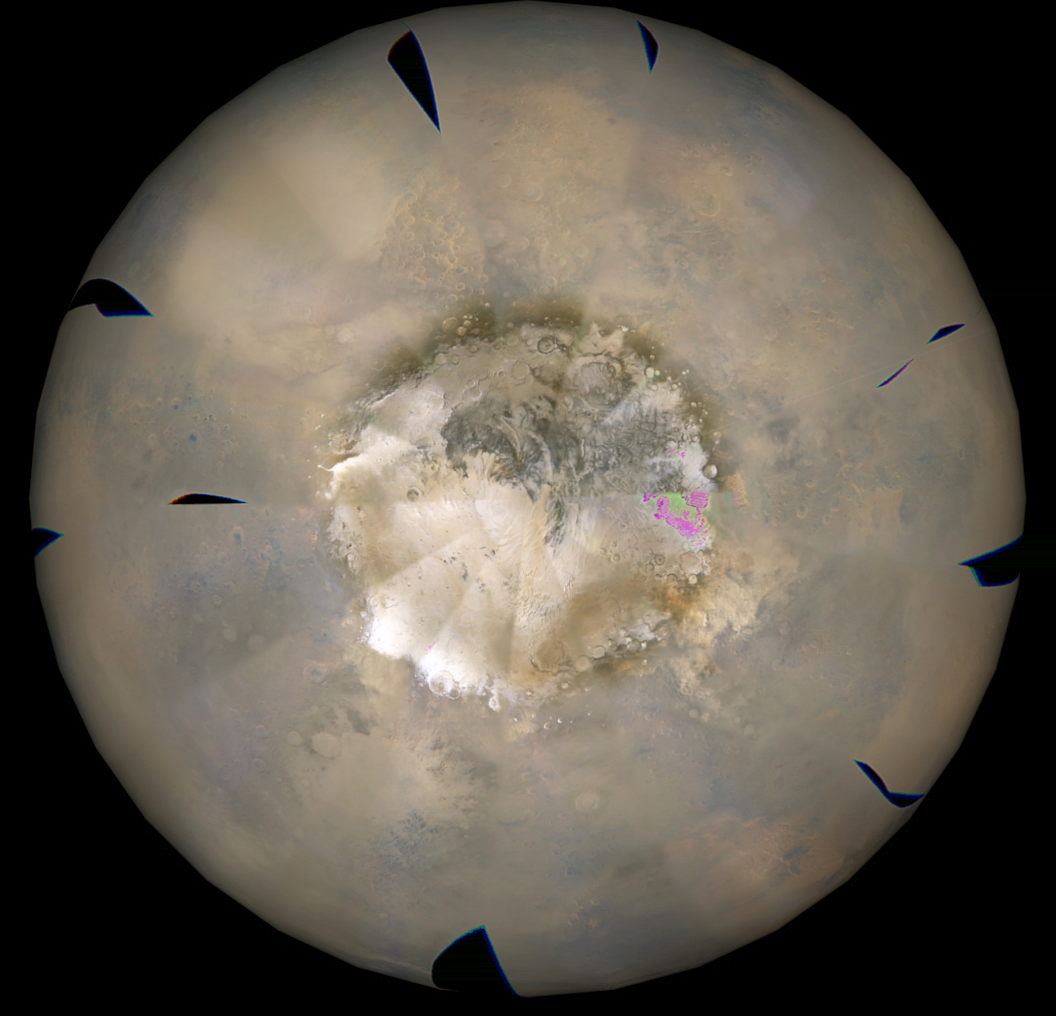

Weather Movie, Mars South Polar Region, March-April 2009

This movie shows the southern high-latitudes region of Mars from March 19 through April 14, 2009, a period when regional dust storms occurred along the retreating edge of carbon-dioxide frost in the seasonal south polar cap.

The movie combines hundreds of images from the Mars Color Imager (MARCI) camera on NASA’s Mars Reconnaissance Orbiter.

In viewing the movie, it helps to understand some of the artifacts produced by the nature of MARCI images when seen in animation. MARCI acquires images in swaths from pole-to-pole during the dayside portion of each orbit. The camera can cover the entire planet in just over 12 orbits, and takes about 1 day to accumulate this coverage. The indiviual swaths are assembled into a mosaic, and that mosaic is shown here wrapped onto a sphere. The blurry portions of the mosaic, seen to be “pinwheeling” around the planet in the movie, are the portions of adjacent images viewing obliquely through the hazy atmosphsere. Portions with sharper-looking details are the central part of an image, viewing more directly downward through less atmosphere than the obliquely viewed portions. MARCI has a 180-degree field of view, and Mars fills about 78 percent of that field of view when the camera is pointed down at the planet. However, the Mars Reconnaissance Orbiter often is pointed to one side or the other off its orbital track in order to acquire targeted observations by the higher-resolution imaging systems on the spacecraft. When such rolls exceed about 20 degrees, gaps occur in the mosaic of MARCI swaths. Also, dark gaps appear when data are missing, either because of irrecoverable data drops, or because not all the data have yet been transmitted from the spacecraft.

It isn’t easy to see the actual dust motion in the atmosphere in these images, owing to the apparent motion of these artifacts. However, by concentrating on specific surface features (craters, prominent ice deposits, etc.) and looking for the brownish clouds of dust, it is possible to see where the storms start and how they move around the planet.

In additon to tracking the storms, it is also interesting to watch how the seasonal cap shrinks from the beginning to the end of the animation. This shrinkage results from subliming of the carbon-dioxide frost from the surface as the frost absorbs southern hemisphere mid-spring sunlight. The temperature contrast between the warm sunlit ground just north of the cap’s edge and the cold carbon-dioxide frost generates strong winds, enhanced by the excess carbon dioxide subliming off the cap. These winds create the conditions that lead to the dust storms.

Malin Space Science Systems, San Diego, provided and operates the Mars Color Imager. NASA’s Jet Propulsion Laboratory, a division of the California Institute of Technology in Pasadena, manages the Mars Reconnaissance Orbiter for NASA’s Science Mission Directorate, Washington. Lockheed Martin Space Systems, Denver, is the prime contractor for the project and built the spacecraft.

Credit: NASA/JPL-Caltech/MSSS